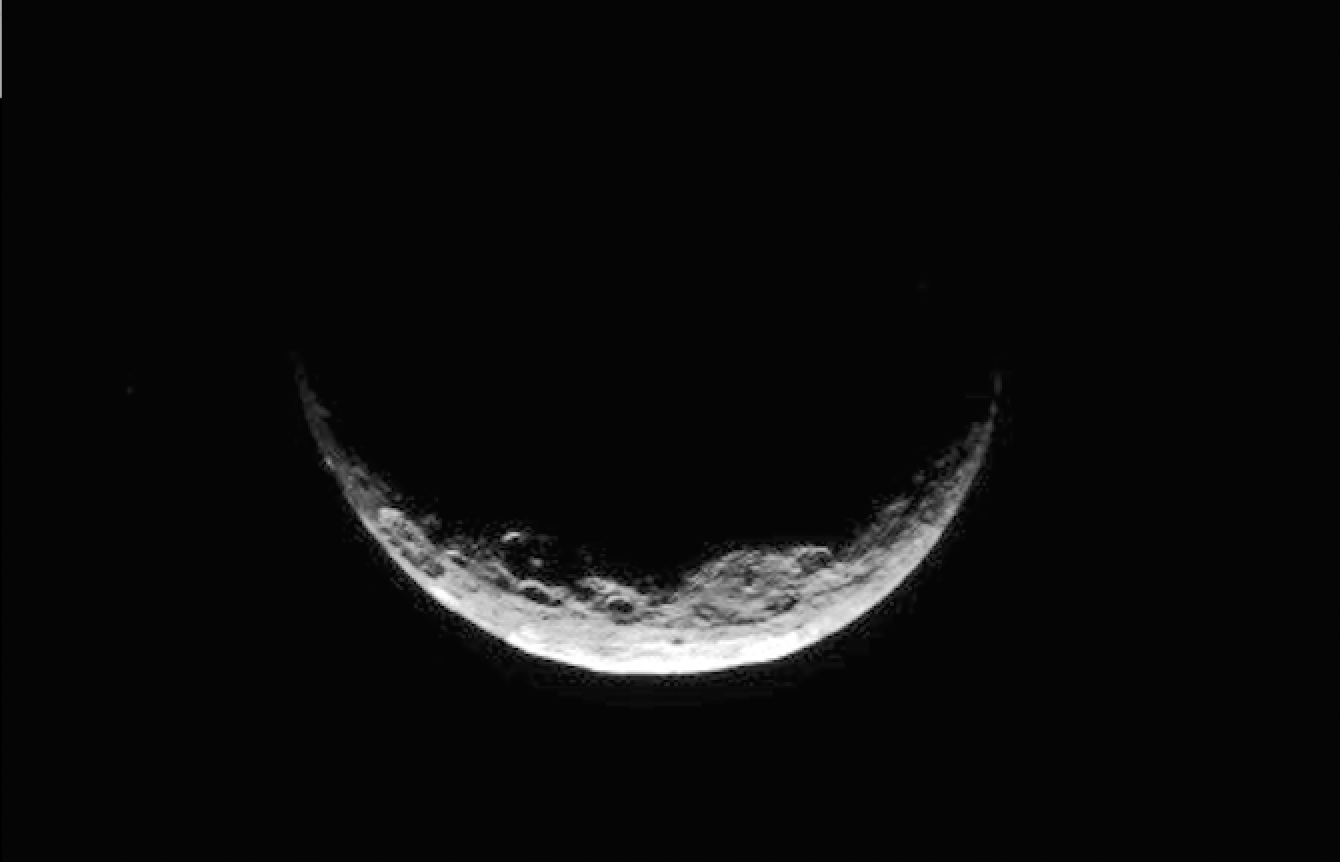

Dawn Navigating Ceres

Figure 1

NASA’s Dawn spacecraft took this image of Ceres’ south polar region on May 17, 2017, from an altitude of about 26,400 miles (42,500 kilometers). The image scale is about 2.5 miles (4 kilometers) per pixel.

Dawn took this image to help navigators refine their measurements of the spacecraft’s position in orbit. Ceres appears as a crescent as Dawn is on the night side of the dwarf planet. Zadeni Crater, which is 80 miles (128 kilometers) wide, is recognizable on the bottom left side of the crescent. The large crater seen on the right side is Urvara Crater, which is 101 miles (163 kilometers) wide.

Large fractures scarring Ceres’ surface can also be distinguished here. Dawn captured a similar scene (Figure 1) at higher resolution, although with a slightly different geometry, on April 26, 2015, from its RC3 orbit at an altitude of about 8,450 miles (13,600 kilometers) and an image scale of about 0.81 miles (1.3 kilometers) per pixel.

The geology of Ceres’ polar regions is very rough in comparison to that generally found at lower latitudes. This is because colder temperatures near the poles allow craters to hold their original shapes over longer periods of time.

Features found on Ceres are named after gods and goddesses of agriculture, as well as harvest festivals, from around the world. Zadeni is named for the ancient Georgian god of bountiful harvest, while Urvara is an Indian and Iranian deity of plants and fields.

Dawn’s mission is managed by JPL for NASA’s Science Mission Directorate in Washington. Dawn is a project of the directorate’s Discovery Program, managed by NASA’s Marshall Space Flight Center in Huntsville, Alabama. UCLA is responsible for overall Dawn mission science. Orbital ATK Inc., in Dulles, Virginia, designed and built the spacecraft. The German Aerospace Center, Max Planck Institute for Solar System Research, Italian Space Agency and Italian National Astrophysical Institute are international partners on the mission team.

Credit: NASA/JPL-Caltech/UCLA/MPS/DLR/IDA